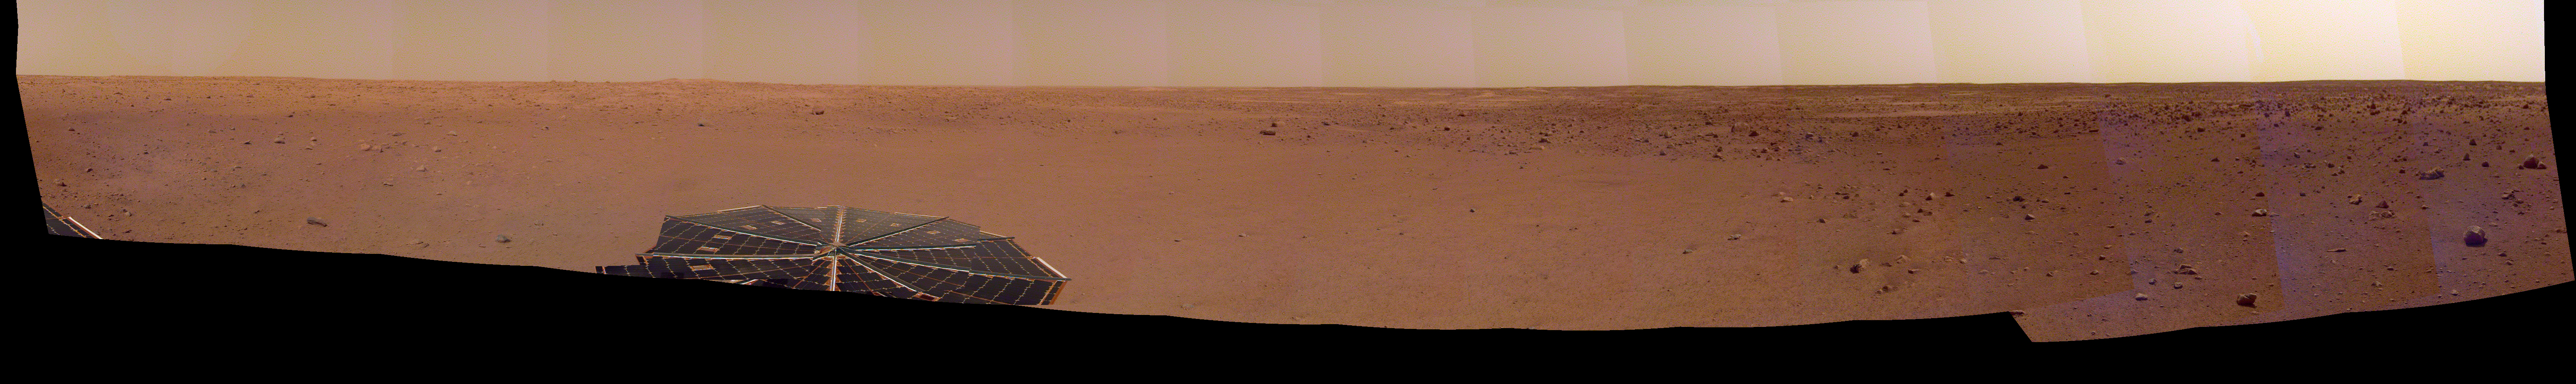

InSight Sol 14 Panorama

NASA’s InSight spacecraft captured this panorama of its landing site on Dec. 9, 2018, the 14th Martian day, or sol, of its mission. The 290-degree perspective surveys the rim of the degraded crater InSight landed in, nicknamed “Homestead Hollow.”

The panorama is made of 30 individual images that were taken by the spacecraft’s Instrument Deployment Camera, located on its robotic arm.

JPL manages InSight for NASA’s Science Mission Directorate. InSight is part of NASA’s Discovery Program, managed by the agency’s Marshall Space Flight Center in Huntsville, Alabama. Lockheed Martin Space in Denver built the InSight spacecraft, including its cruise stage and lander, and supports spacecraft operations for the mission.

A number of European partners, including France’s Centre National d’Études Spatiales (CNES) and the German Aerospace Center (DLR), are supporting the InSight mission. CNES and the Institut de Physique du Globe de Paris (IPGP) provided the Seismic Experiment for Interior Structure (SEIS) instrument, with significant contributions from the Max Planck Institute for Solar System Research (MPS) in Germany, the Swiss Institute of Technology (ETH) in Switzerland, Imperial College and Oxford University in the United Kingdom, and JPL. DLR provided the Heat Flow and Physical Properties Package (HP3) instrument, with significant contributions from the Space Research Center (CBK) of the Polish Academy of Sciences and Astronika in Poland. Spain’s Centro de Astrobiología (CAB) supplied the wind sensors.

Credit: NASA/JPL-Caltech